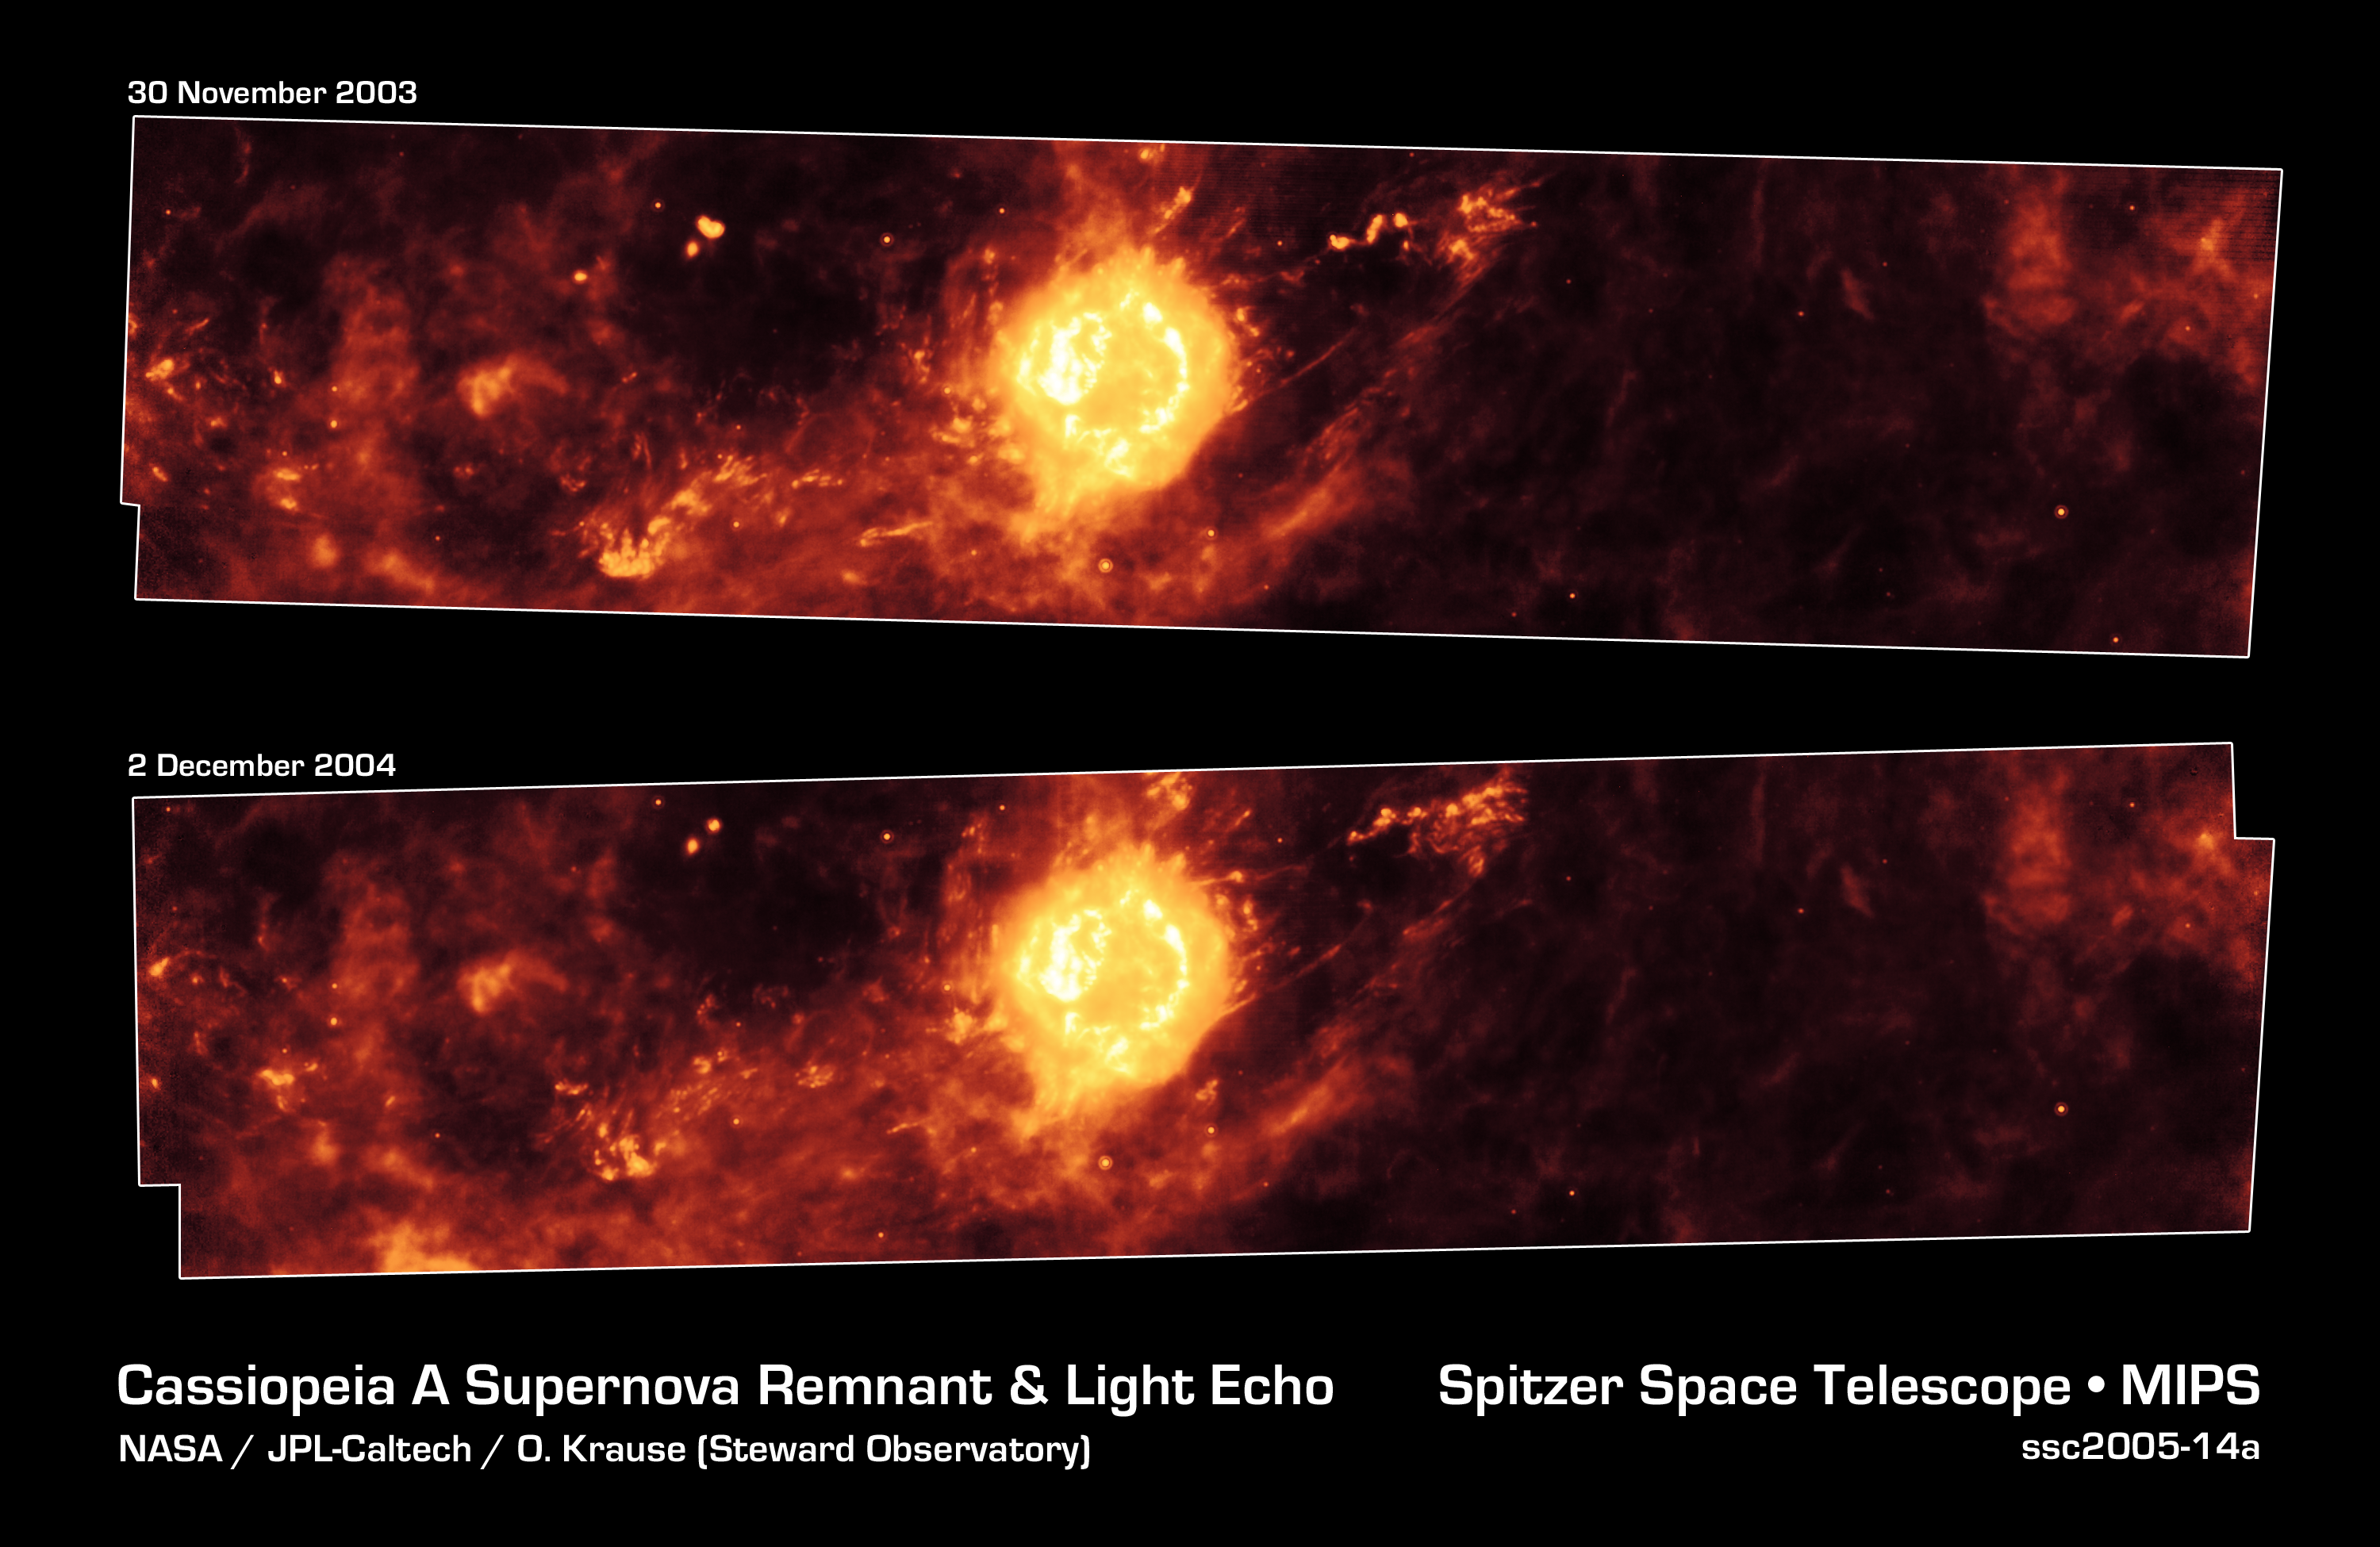

A Year in the Life of an Infrared Echo

These Spitzer Space Telescope images, taken one year apart, show the supernova remnant Cassiopeia A (yellow ball) and surrounding clouds of dust (reddish orange). The pictures illustrate that a blast of light from Cassiopeia A is waltzing outward through the dusty skies. This dance, called an "infrared echo," began when the remnant erupted about 50 years ago.

Cassiopeia A is the remnant of a once massive star that died in a violent supernova explosion seen on Earth 325 years ago. It consists of a dead star, called a neutron star, and a surrounding shell of material that was blasted off as the star died. This remnant is located 10,000 light-years away in the northern constellation Cassiopeia.

Infrared echoes are created when a star explodes or erupts, flashing light into surrounding clumps of dust. As the light zips through the dust clumps, it heats them up, causing them to glow successively in infrared, like a chain of Christmas bulbs lighting up one by one. The result is an optical illusion, in which the dust appears to be flying outward at the speed of light. Echoes are distinct from supernova shockwaves, which are made up material that is swept up and hurled outward by exploding stars.

This infrared echo is the largest ever seen, stretching more than 50 light-years away from Cassiopeia A. If viewed from Earth, the entire movie frame would take up the same amount of space as two full moons.Hints of an older infrared echo from Cassiopeia A's supernova explosion hundreds of years ago can also be seen.

The top Spitzer image was taken on November 30, 2003, and the bottom, on December 2, 2004.

Credit: NASA/JPL-Caltech/O. Krause (Steward Observatory)